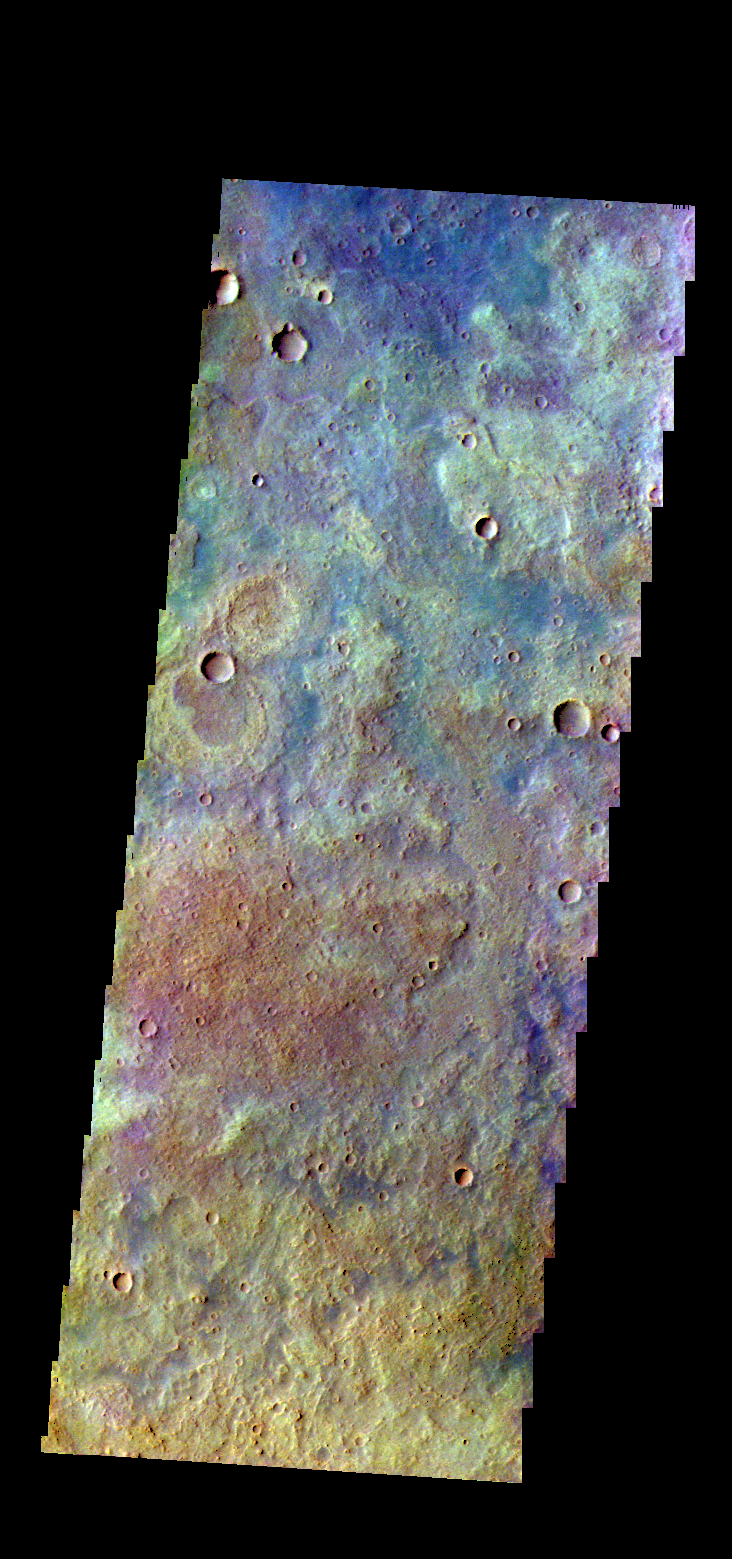

Tyrrhena Terra – False Color

The THEMIS VIS camera contains 5 filters. The data from different filters can be combined in multiple ways to create a false color image. These false color images may reveal subtle variations of the surface not easily identified in a single band image. Today’s false color image shows part of the plains of Tyrrhena Terra.

Credit: NASA/JPL-Caltech/ASU